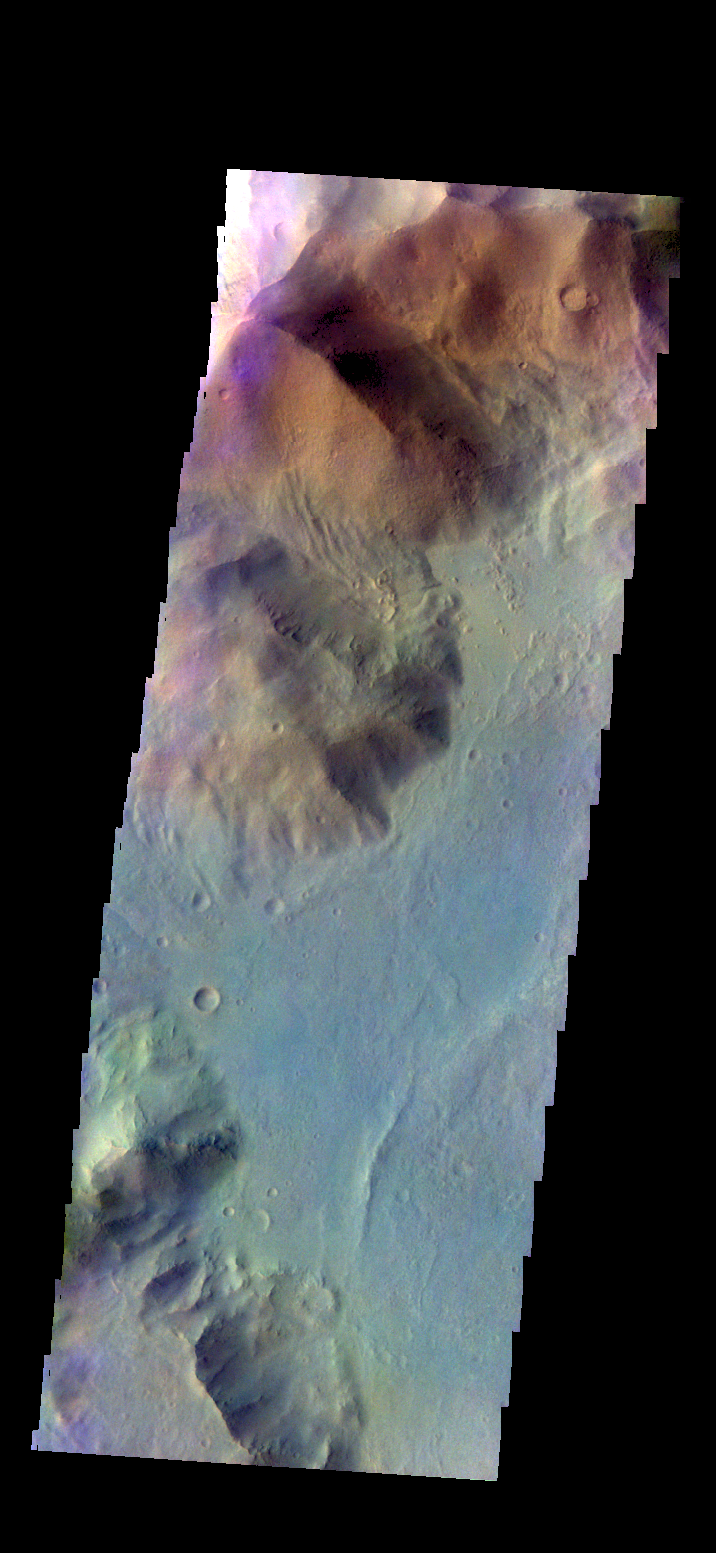

Ausonia Montes – False Color

The THEMIS camera contains 5 filters.l The data from different filters can be combined in multiple ways to create a false color image. These false color images may reveal subtle variations of the surface not easily identified in a single band image. Today’s false color images show part of Ausonia Montes.

Credit: NASA/JPL-Caltech/ASU